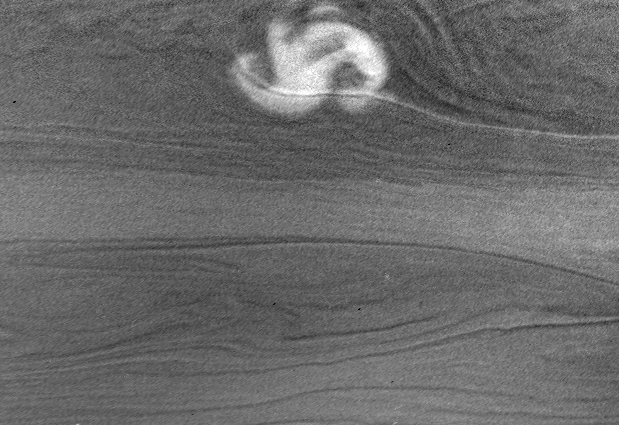

Storm at Night (Reprojected View)

This image shows a rare and powerful storm on the night side of Saturn.

Light from Saturn’s rings (called “ringshine”) provided the illumination, allowing the storm and other cloud features to be seen.

The storm is a possible source of radio emissions believed to come from electrical discharges (lightning) deep in Saturn’s atmosphere. Cassini began detecting the radio emissions, which are like those from lightning, on January 23. At about the same time, amateur astronomers reported that a storm had appeared in Saturn’s southern hemisphere at minus 35 degrees latitude. Cassini was in the wrong place to take good images of the storm on the day side, since the planet showed only a thin crescent to the spacecraft, but night side imaging was possible using light from the rings.

The image shows the storm as it appeared to the Cassini imaging system on January 27, 2006. The storm’s north-south dimension is about 3,500 kilometers (2,175 miles); it is located at minus 36 degrees (planetocentric) latitude and 168 degrees west longitude. This places it on the side of the planet that faces the spacecraft when the radio emissions are detected; the radio emissions shut down for half a Saturnian day when the storm is on the other side.

This view was derived from an original Cassini image by reprojecting it as a cylindrical map and enhancing the contrast to bring out faint features. See PIA07788 for the original image.

No lightning flashes are visible in the image. They would look like medium-sized bright spots, since the light would spread out before it reaches the cloud tops. Non-detection does not mean that the lightning is absent, however. Lightning might be too faint to stand out above background or too deep to be seen through the thick clouds. Bad luck is another possibility: The camera might have missed the strong flashes during the 10 seconds that the shutter was open.

A narrow-cloud band crosses the storm from left to right. It is illuminated by the rings from the north and is brighter on that side. Cassini scientists are looking forward to an extensive night side image set, designed to look for lightning. That set will be collected during the first half of this year.

The view was obtained in visible light with the Cassini spacecraft narrow-angle camera at a distance of approximately 3.5 million kilometers (2.2 million miles) from Saturn. The image scale in the original image was 20 kilometers (12 miles) per pixel.

The Cassini-Huygens mission is a cooperative project of NASA, the European Space Agency and the Italian Space Agency. The Jet Propulsion Laboratory, a division of the California Institute of Technology in Pasadena, manages the mission for NASA’s Science Mission Directorate, Washington, D.C. The Cassini orbiter and its two onboard cameras were designed, developed and assembled at JPL. The imaging operations center is based at the Space Science Institute in Boulder, Colo.

Credit: NASA/JPL/Space Science Institute